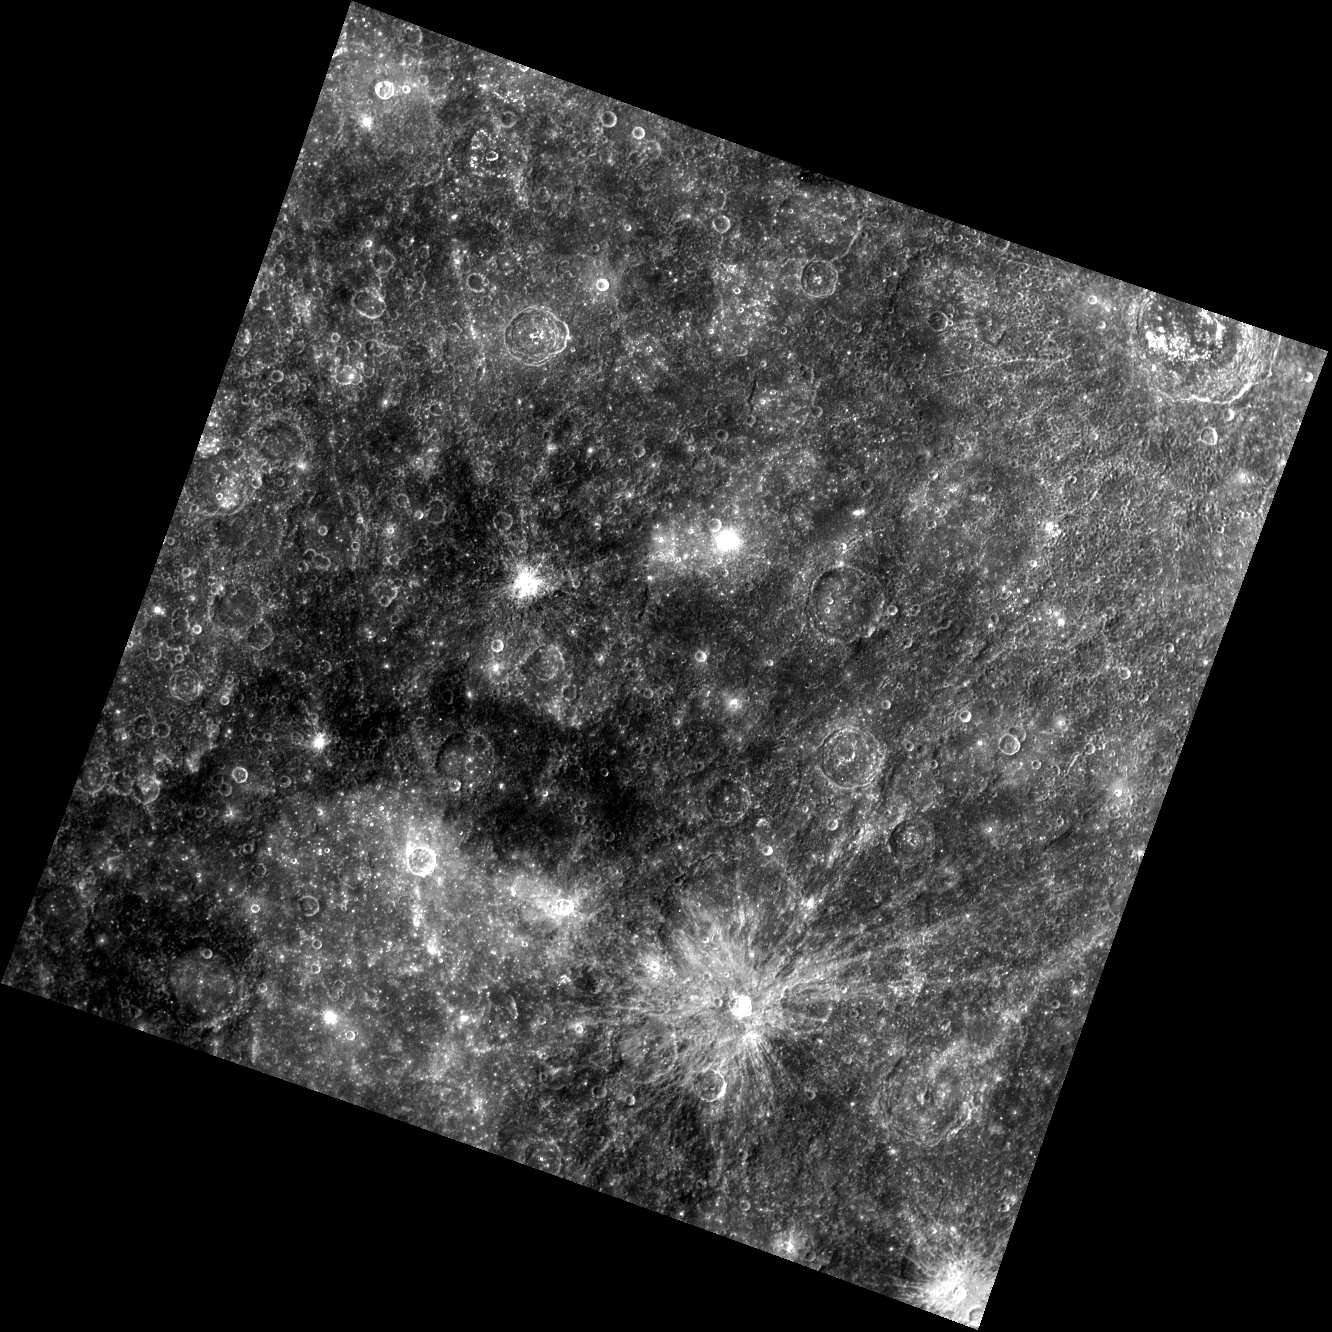

Indigo Eyes

The human eye is sensitive to light with wavelengths from about 400 to 700 nanometers (nm). We perceive light from the short-wavelength end of this spectrum as violet or indigo. Today’s image was taken through a filter with a center wavelength of 433 nm, corresponding to these indigo colors. Named craters in the scene include Zeami, Rublev, and the Tolstoj basin.

This image was acquired as part of MDIS’s 8-color base map. The 8-color base map is composed of WAC images taken through eight different narrow-band color filters and covers more than 99% of Mercury’s surface with an average resolution of 1 kilometer/pixel. The highest-quality color images are obtained for Mercury’s surface when both the spacecraft and the Sun are overhead, so these images typically are taken with viewing conditions of low incidence and emission angles.

Date acquired: December 17, 2011
Image Mission Elapsed Time (MET): 232625123
Image ID: 1148457
Instrument: Wide Angle Camera (WAC) of the Mercury Dual Imaging System (MDIS)
WAC filter: 6 (433 nanometers)
Center Latitude: -9.90°
Center Longitude: 201.7° E
Resolution: 863 meters/pixel
Scale: The scene is about 940 km (580 mi.) across
Incidence Angle: 27.3°
Emission Angle: 0.7°
Phase Angle: 28.0°
North is to the top right of the image

The MESSENGER spacecraft is the first ever to orbit the planet Mercury, and the spacecraft’s seven scientific instruments and radio science investigation are unraveling the history and evolution of the Solar System’s innermost planet. Visit the Why Mercury? section of this website to learn more about the key science questions that the MESSENGER mission is addressing. During the one-year primary mission, MDIS acquired 88,746 images and extensive other data sets. MESSENGER is now in a year-long extended mission, during which plans call for the acquisition of more than 80,000 additional images to support MESSENGER’s science goals.

These images are from MESSENGER, a NASA Discovery mission to conduct the first orbital study of the innermost planet, Mercury. For information regarding the use of images, see the MESSENGER image use policy.

Credit: NASA/Johns Hopkins University Applied Physics Laboratory/Carnegie Institution of Washington